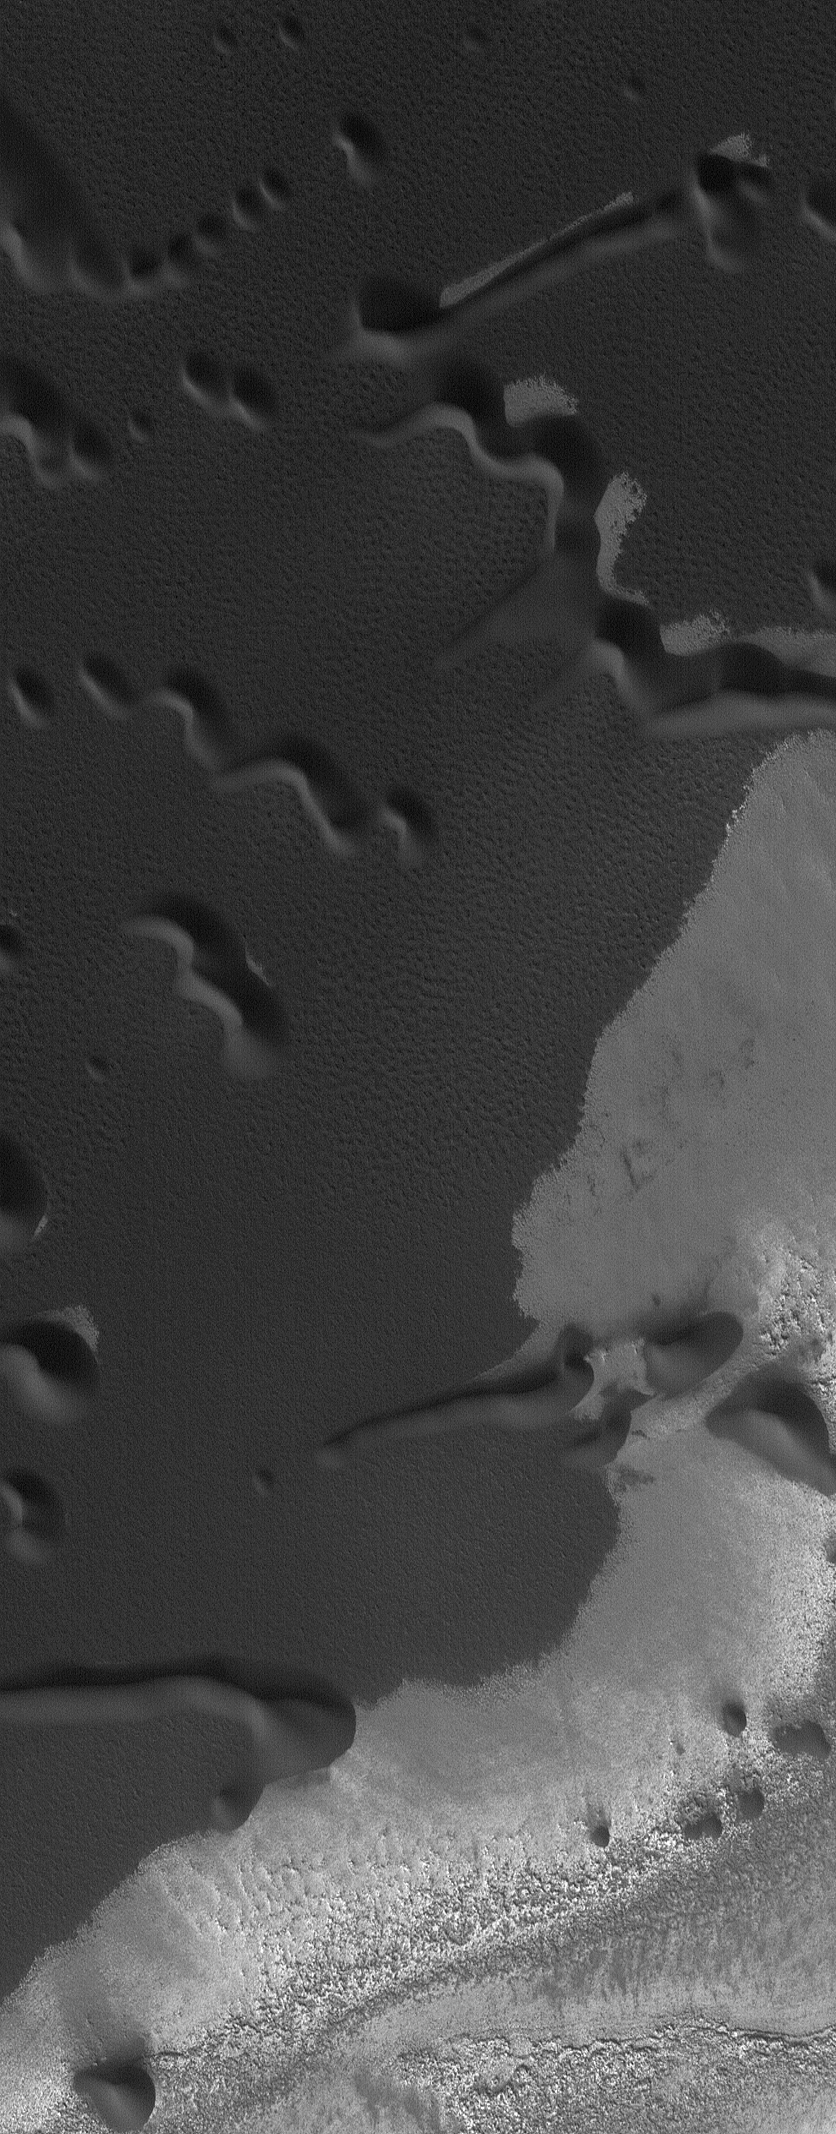

December’s Dunes

This Mars Global Surveyor (MGS) Orbiter Camera (MOC) image shows sand dunes in the north polar region of Mars, as they appeared during northern summer in December 2004.

Location near: 78.1°N, 227.2°W
Image width: ~3.0 km (~1.9 mi)
Illumination from: lower left
Season: Northern Summer

Credit: NASA/JPL/Malin Space Science Systems